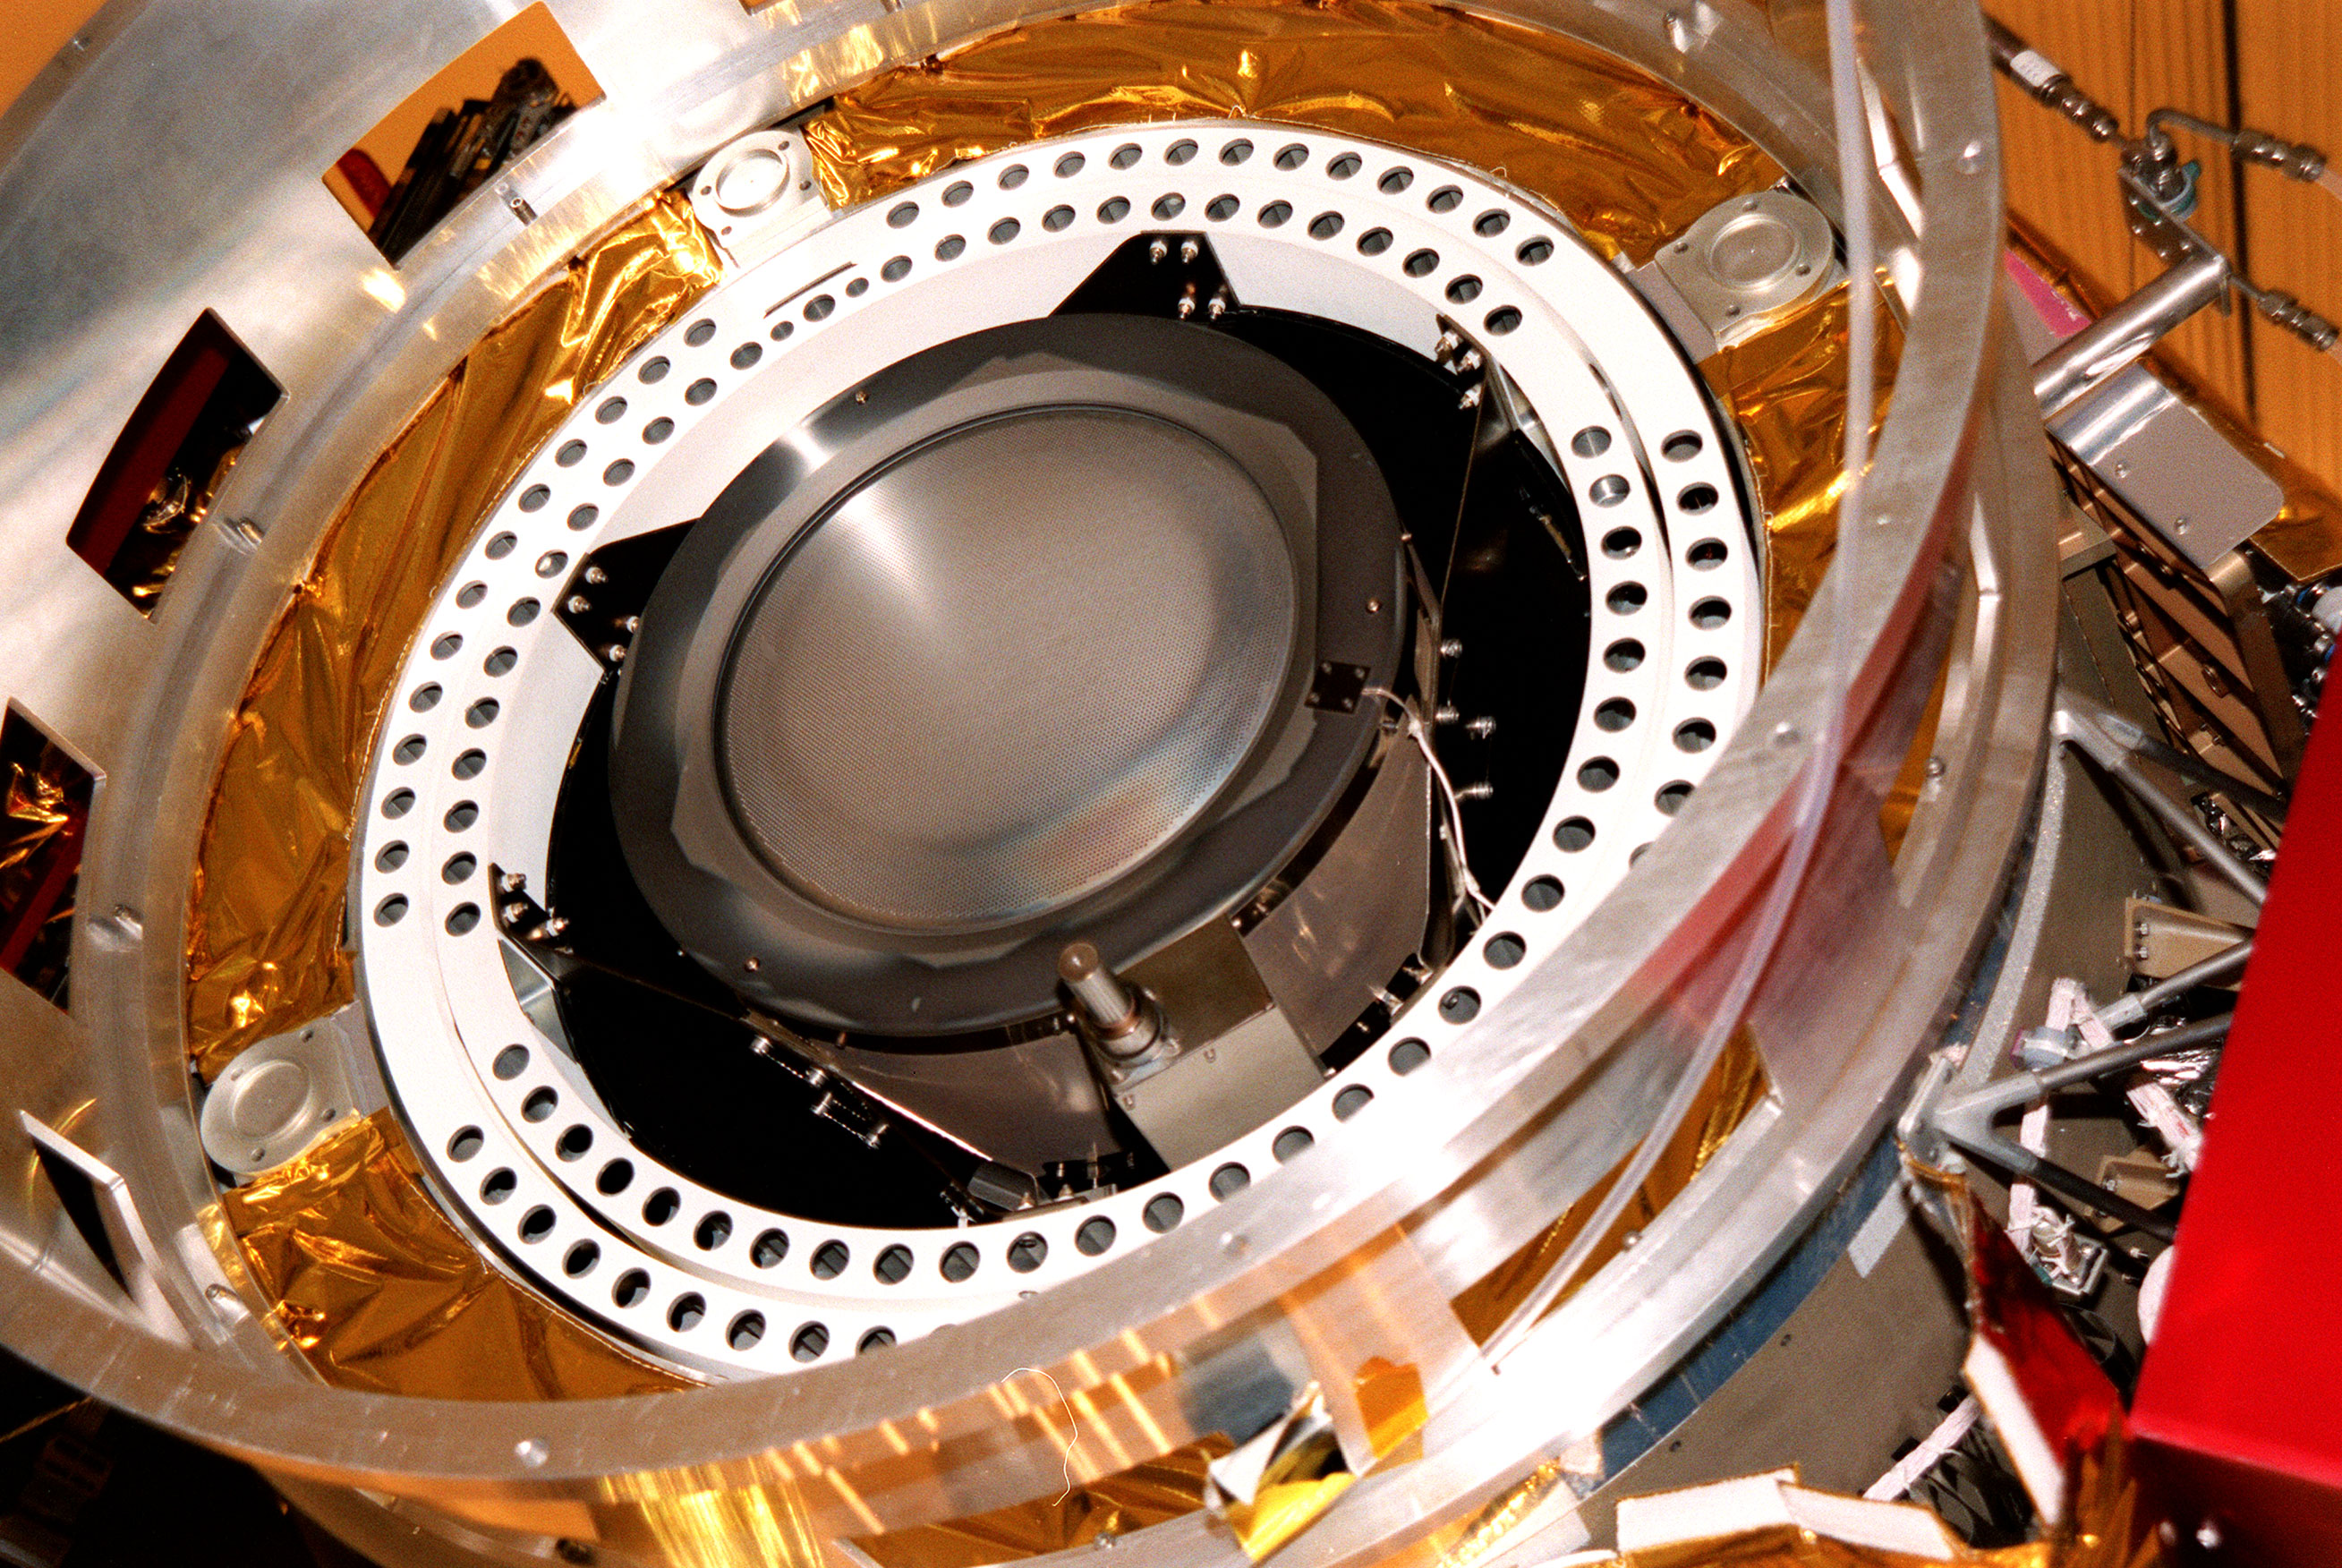

Deep Space 1’s Ion Engine

Kennedy Space Center, Florida. – Deep Space 1 is lifted from its work platform, giving a closeup view of the experimental solar-powered ion propulsion engine. The ion propulsion engine is the first non-chemical propulsion to be used as the primary means of propelling a spacecraft. The first flight in NASA’s New Millennium Program, Deep Space 1 is designed to validate 12 new technologies for scientific space missions of the next century. Another onboard experiment includes software that tracks celestial bodies so the spacecraft can make its own navigation decisions without the intervention of ground controllers. Deep Space 1 will complete most of its mission objectives within the first two months, but may also do a flyby of a near-Earth asteroid, 1992 KD, in July 1999. Deep Space 1 will be launched aboard a Boeing Delta 7326 rocket from Launch Pad 17A, Cape Canaveral Air Station, in October. Delta II rockets are medium capacity expendable launch vehicles derived from the Delta family of rockets built and launched since 1960. Since then there have been more than 245 Delta launches.

Credit: NASA/JPL